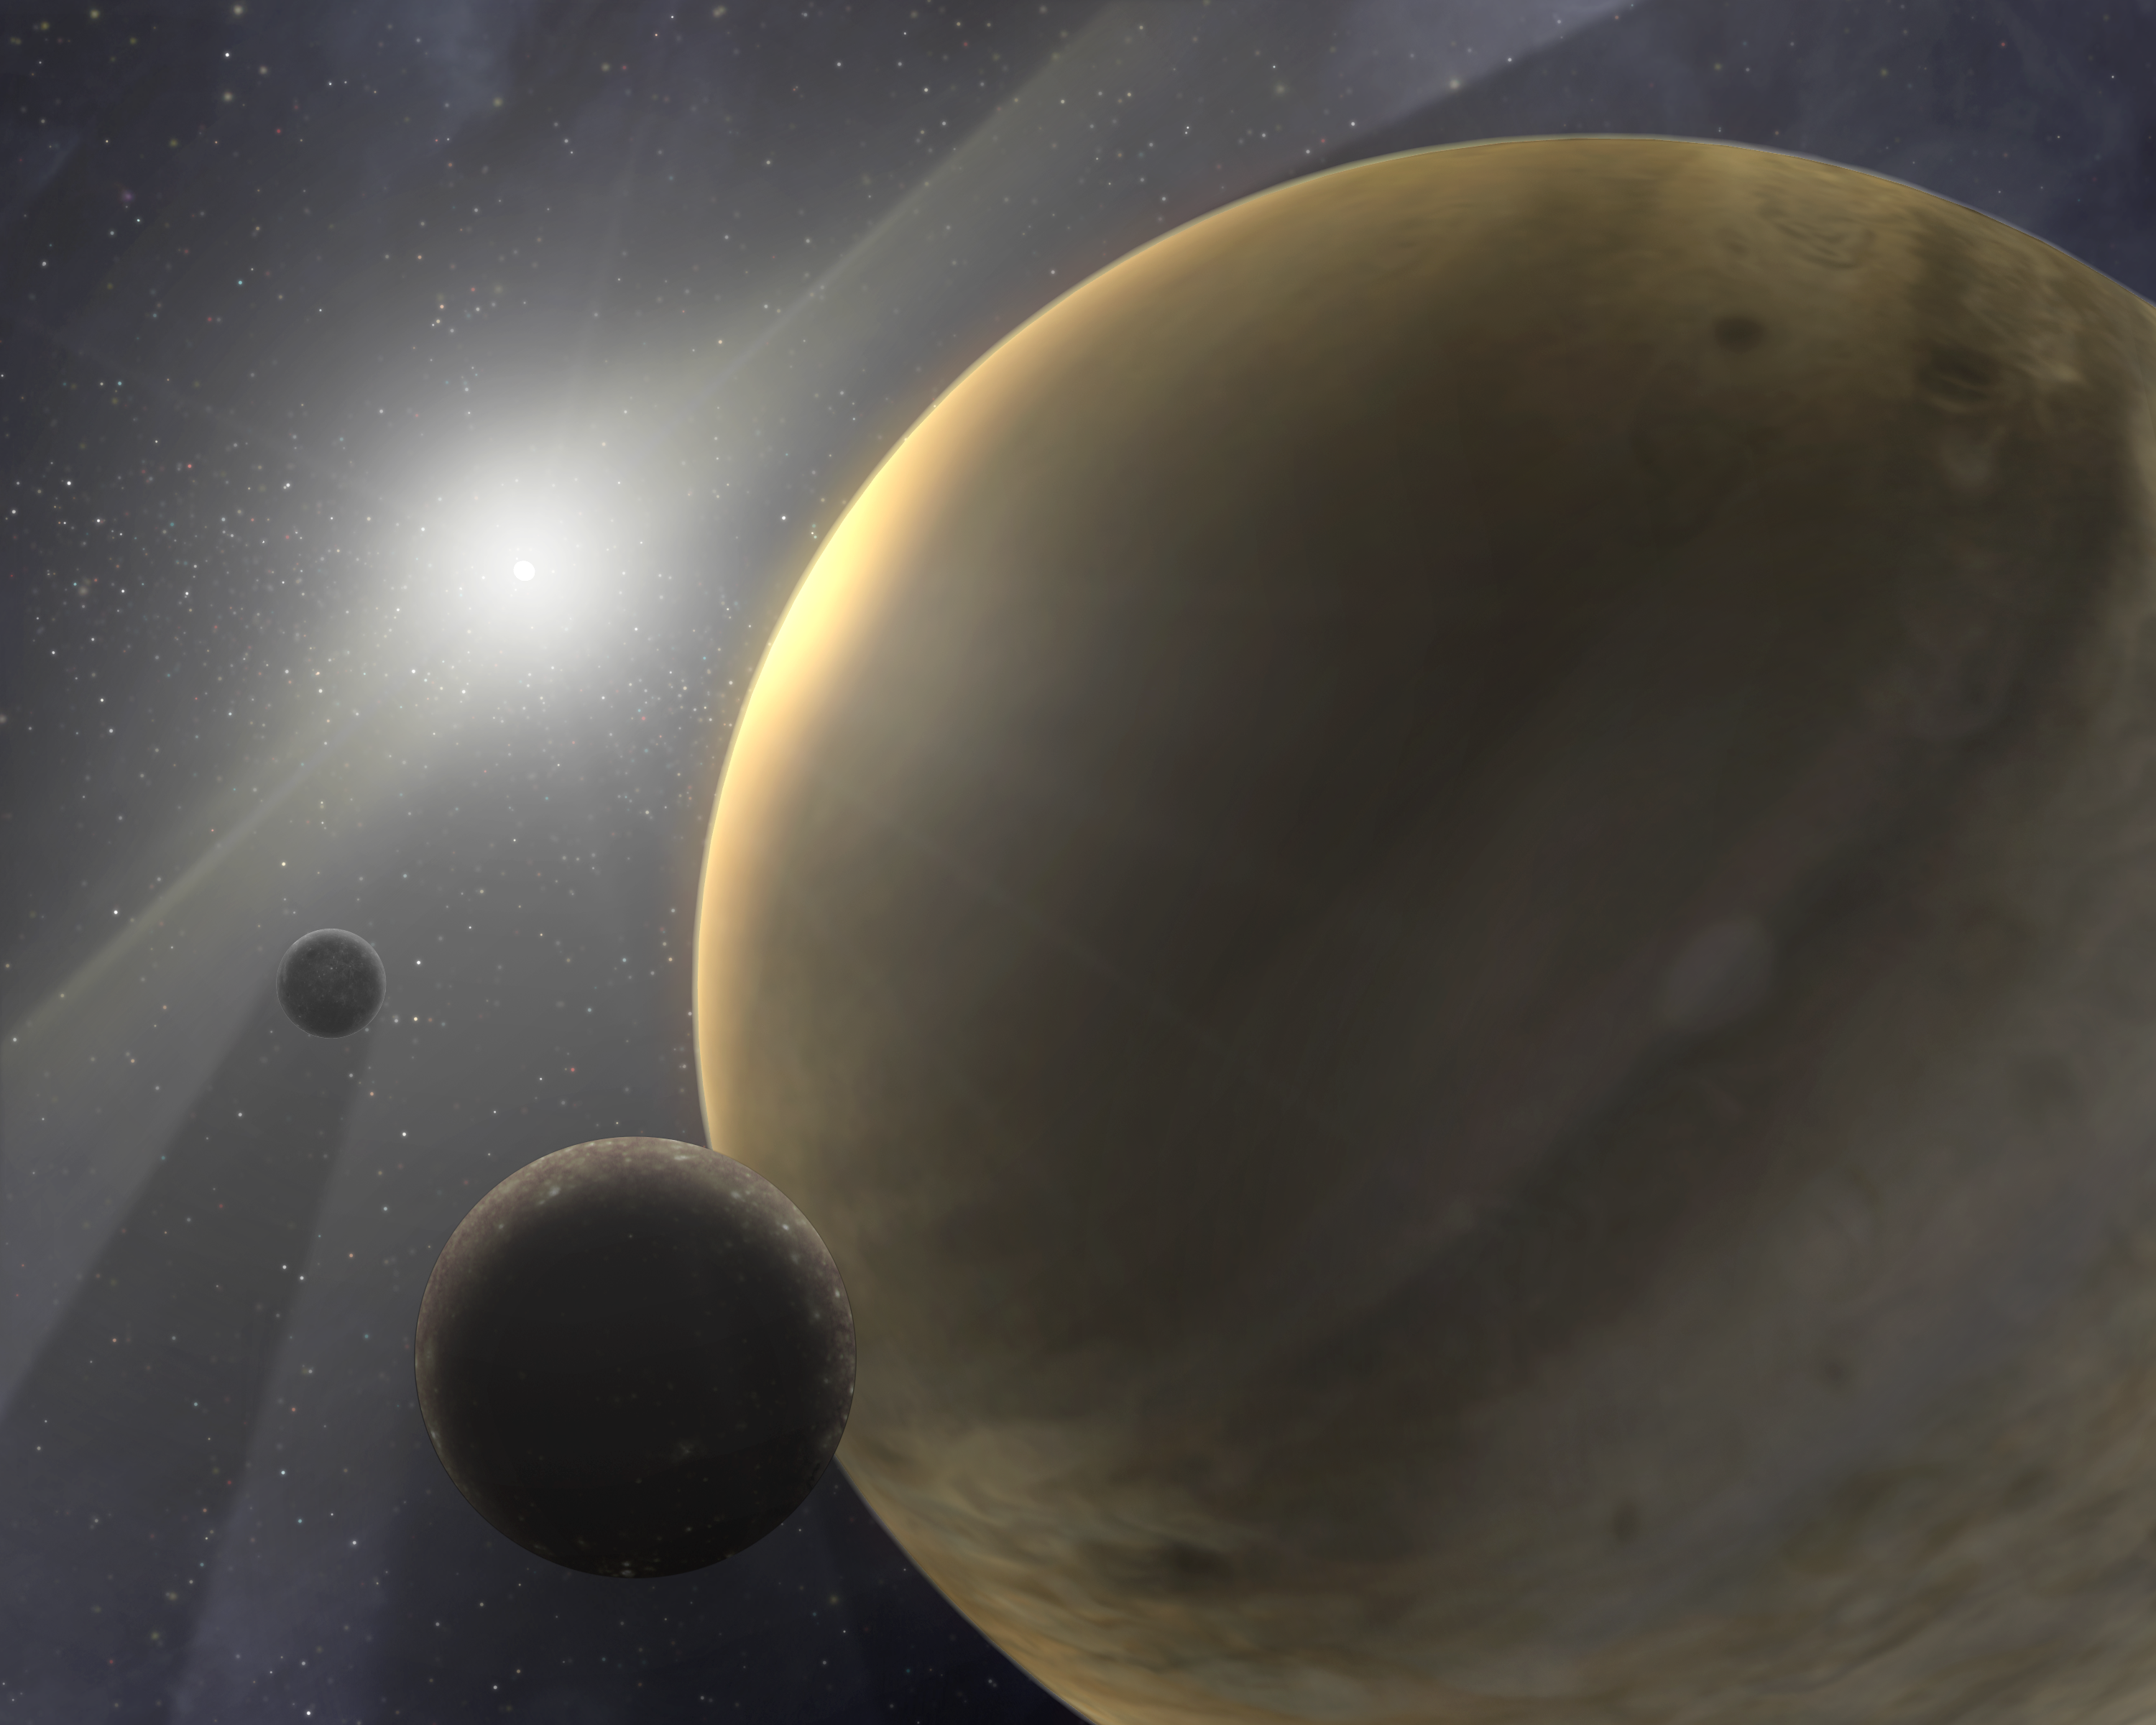

Gas Giants Form Quickly (Artist Concept)

This is an artist’s concept of a hypothetical 10-million-year-old star system. The bright blur at the center is a star much like our sun. The other orb in the image is a gas-giant planet like Jupiter. Wisps of white throughout the image represent traces of gas.

Astronomers using NASA’s Spitzer Space Telescope have found evidence showing that gas-giant planets either form within the first 10 million years of a sun-like star’s life, or not at all. The lifespan for sun-like stars is about 10 billion years.

The scientists came to this conclusion after searching for traces of gas around 15 different sun-like stars, most with ages ranging from 3 million to 30 million years. With the help of Spitzer’s Infrared Spectrometer instrument, they were able to search for relatively warm gas in the inner regions of these star systems, an area comparable to the zone between Earth and Jupiter in our own solar system. They also used ground-based radio telescopes to search for cooler gas in the outer regions of these systems, an area comparable to the zone around Saturn and beyond.

Credit: NASA/JPL-Caltech